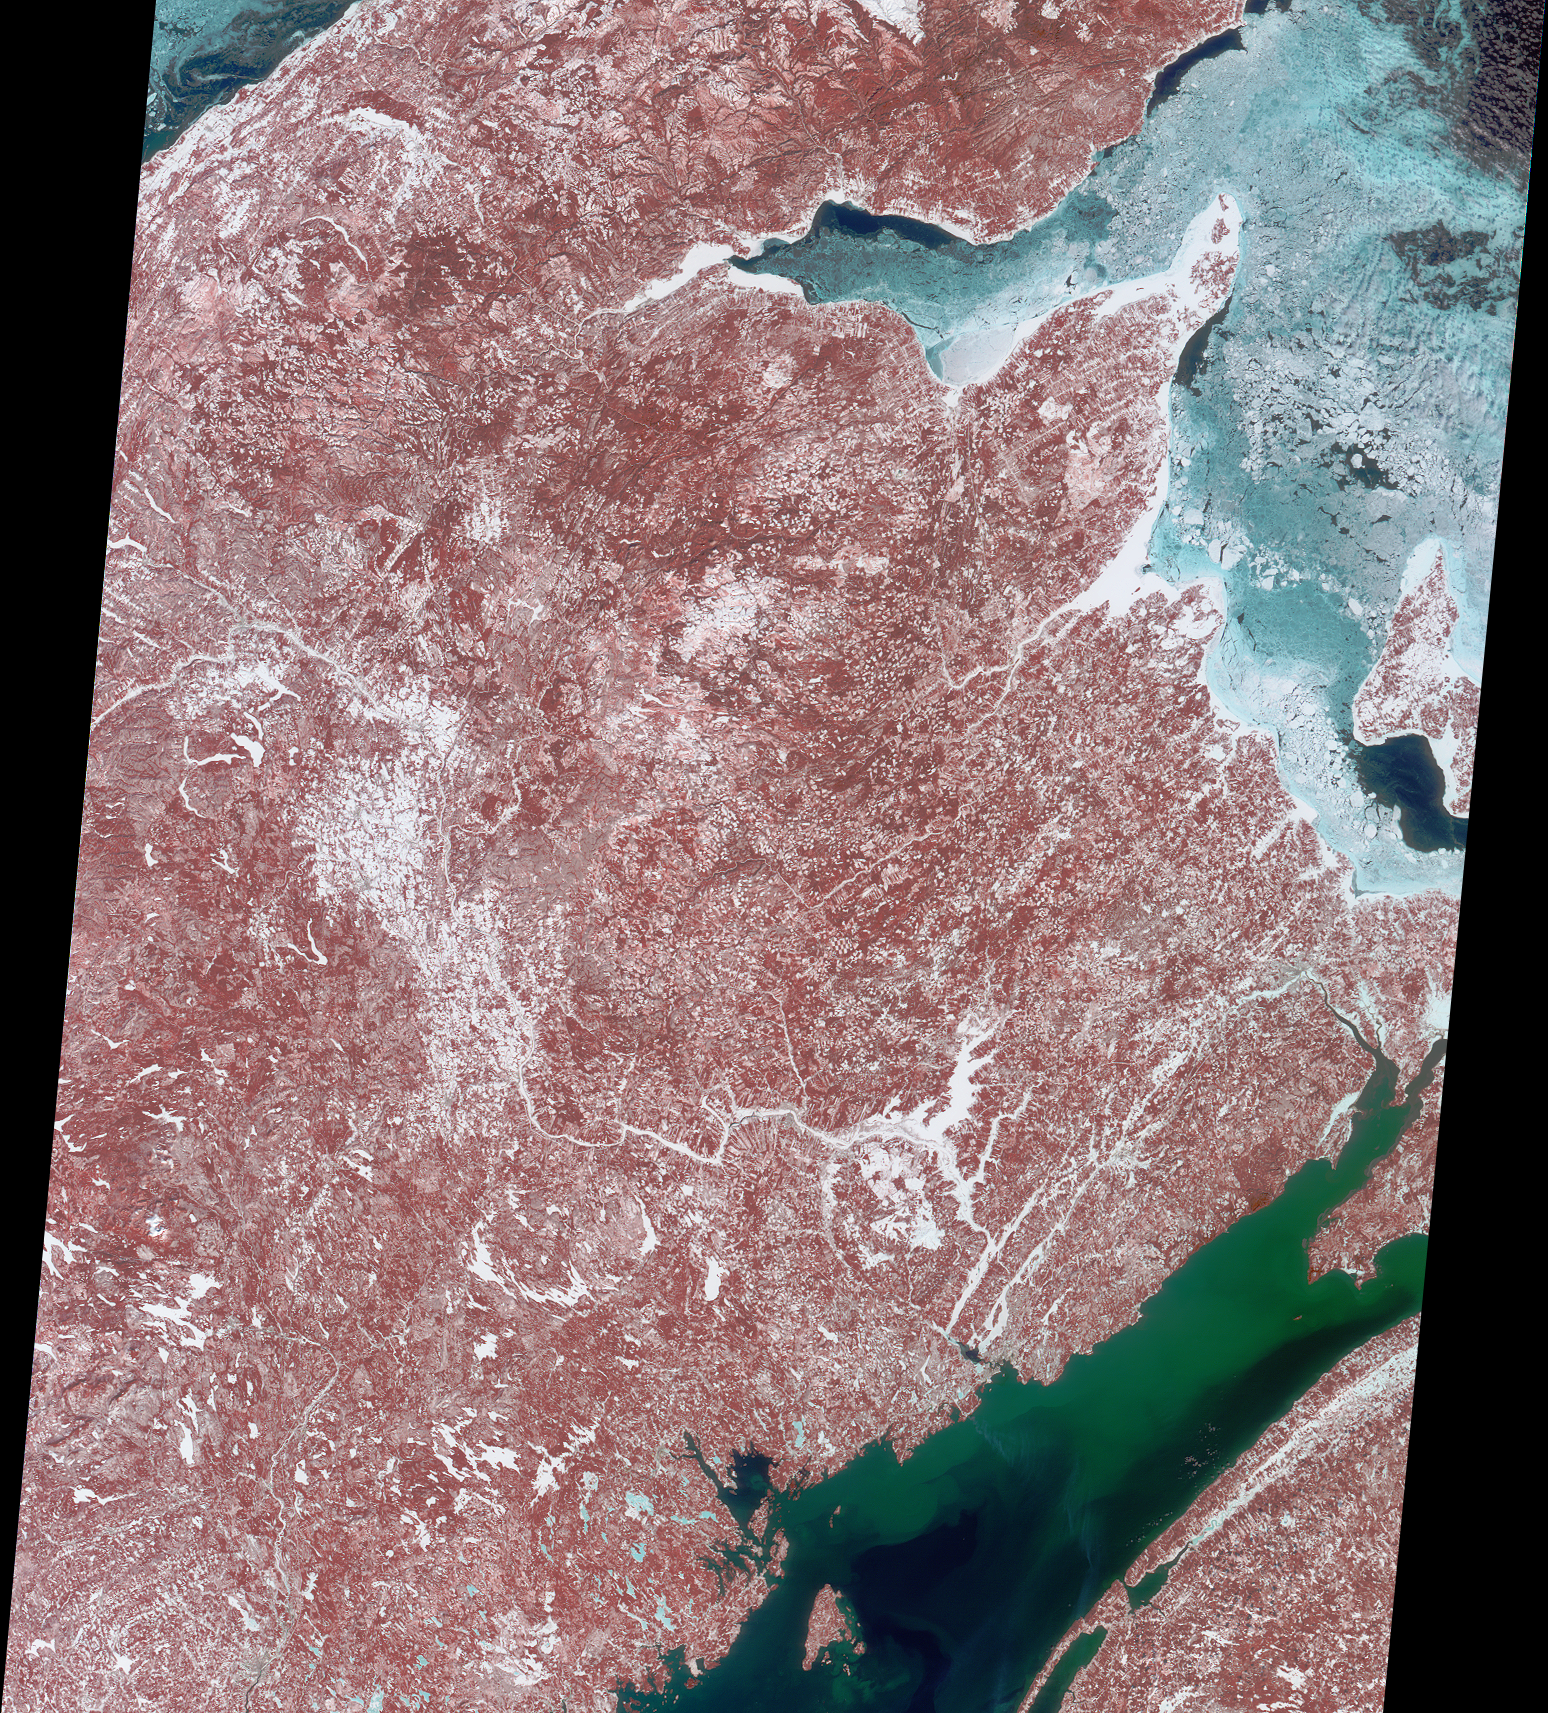

Christmas Mountains Wrapped in Holiday Colors

Decked out in reds, greens, blues and whites, this Multi-angle Imaging SpectroRadiometer image highlights the Canadian province of New Brunswick. Located above image center are the Christmas Mountains, a region of old-growth forest nestled in a remote wilderness. Within these hills are peaks named for eight of Santa’s reindeer: Dasher, Dancer, Prancer, Vixen, Comet, Cupid, Donder, and Blitzen. Two other peaks are named North Pole and St. Nicholas.

The image combines data from the nadir camera’s blue, green, and near-infrared bands to produce this false-color view. Vegetation shows up in shades of red, and sediment in the Bay of Fundy (lower right) takes on a green color. Ice in the Gulf of St. Lawrence (upper right) and in frozen lakes and rivers appears in hues of blue and white. The picture includes parts of eastern Maine at the left and Quebec’sGaspé Peninsula at the top, and covers an area measuring 380 kilometers x 470 kilometers. It was acquired on March 8, 2001 during Terra orbit 6499.

MISR was built and is managed by NASA’s Jet Propulsion Laboratory, Pasadena, CA, for NASA’s Office of Earth Science, Washington, DC. The Terra satellite is managed by NASA’s Goddard Space Flight Center, Greenbelt, MD. JPL is a division of the California Institute of Technology.

Credit: NASA/GSFC/LaRC/JPL, MISR Team